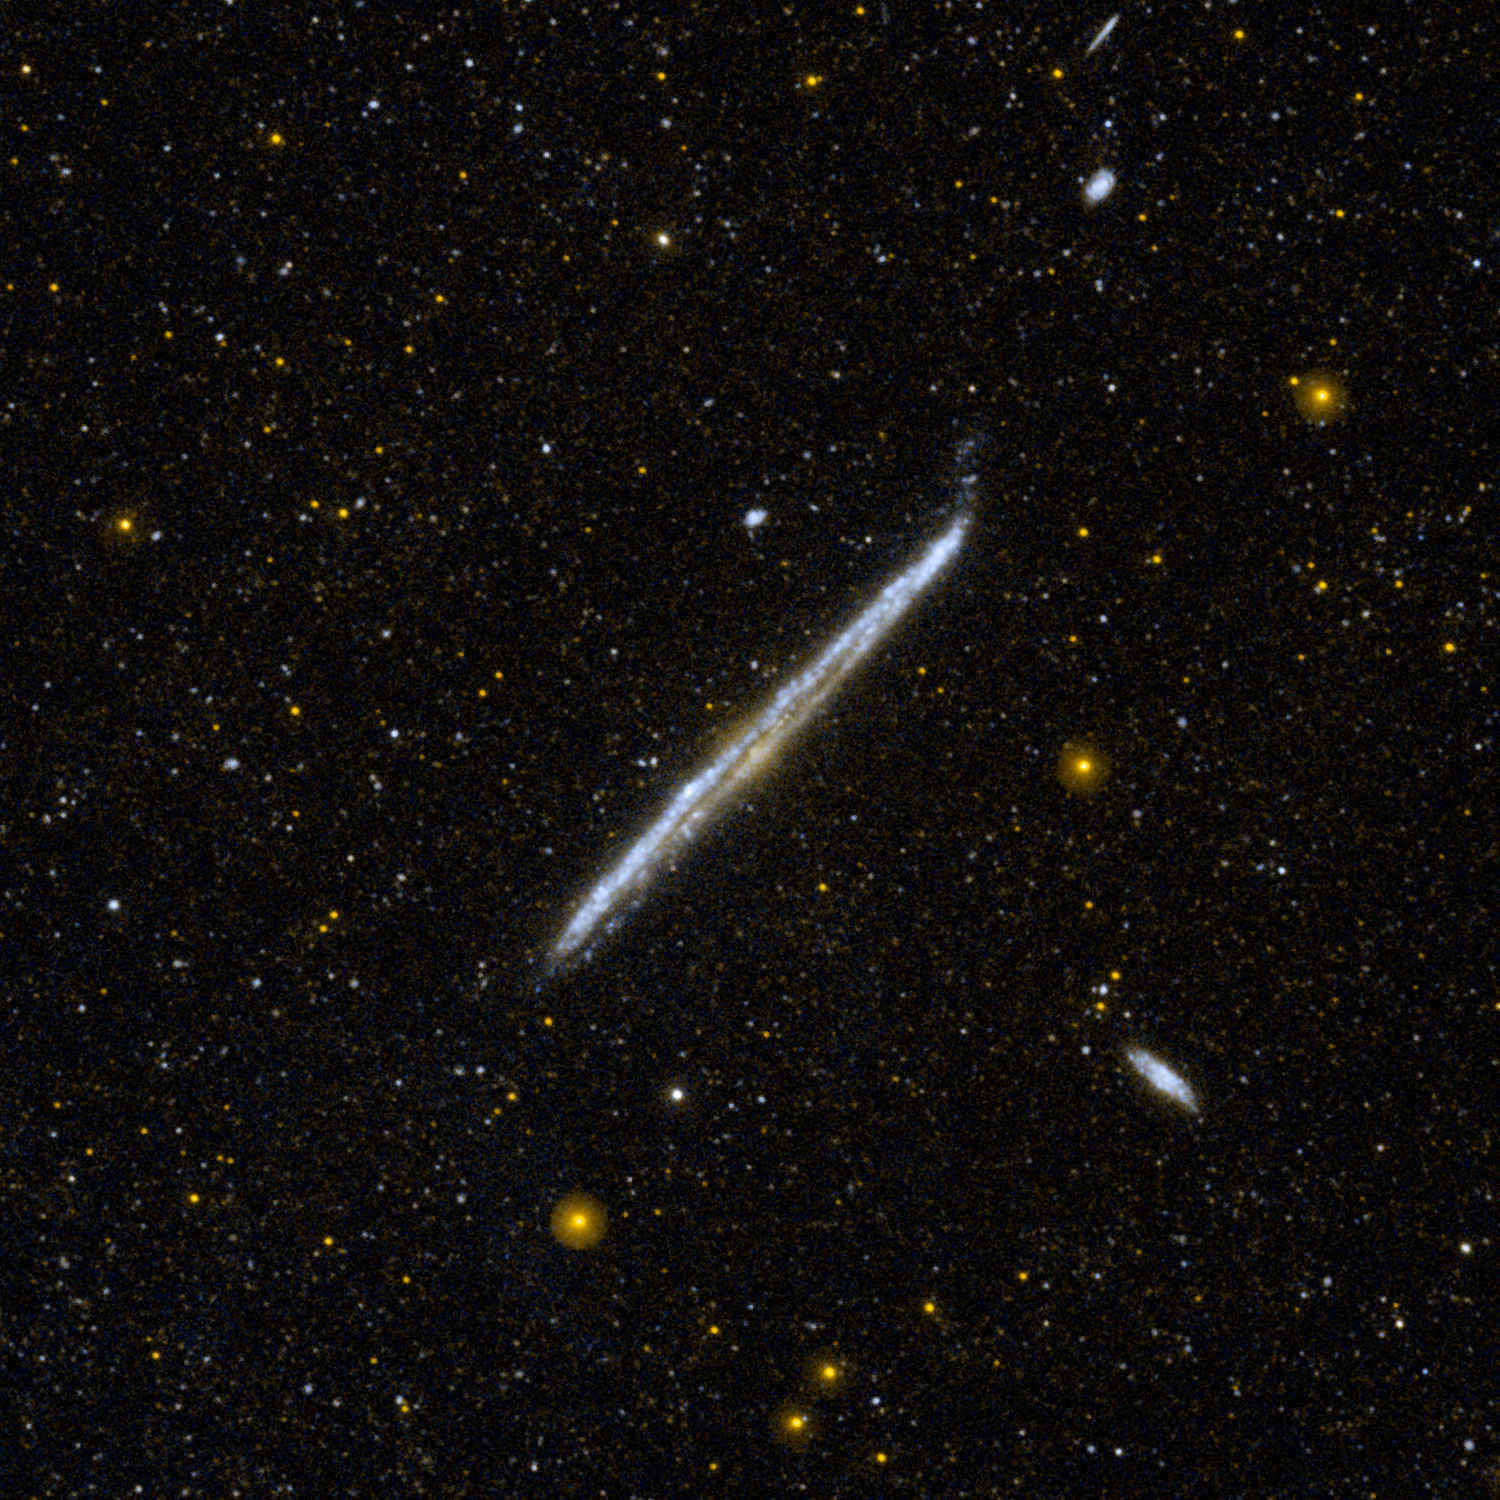

Galaxy’s Pencil-Thin Profile

This image from NASA’s Galaxy Evolution Explorer shows NGC 4565, one of the nearest and brightest galaxies not included in the famous list by 18th-century comet hunter Charles Messier.

From Earth, we have an edge-on view of this galaxy, located about 30 to 50 million light-years away in the constellation of Coma Berenices.

The galaxy is very nearly perpendicular to our own Milky Way galaxy and is situated near the galactic pole. It is more luminous than the Andromeda galaxy, and if our view had been face-on, it would have been one of the most spectacular galaxies in the sky.

JPL managed the GALEX mission and built the science instrument. The mission’s principal investigator, Chris Martin, is at Caltech. NASA’s Goddard Space Flight Center in Greenbelt, Md., developed the mission under the Explorers Program it manages. Researchers sponsored by Yonsei University in South Korea and the Centre National d’Etudes Spatiales (CNES) in France collaborated on the mission. Caltech manages JPL for NASA.

Credit: NASA/JPL-Caltech